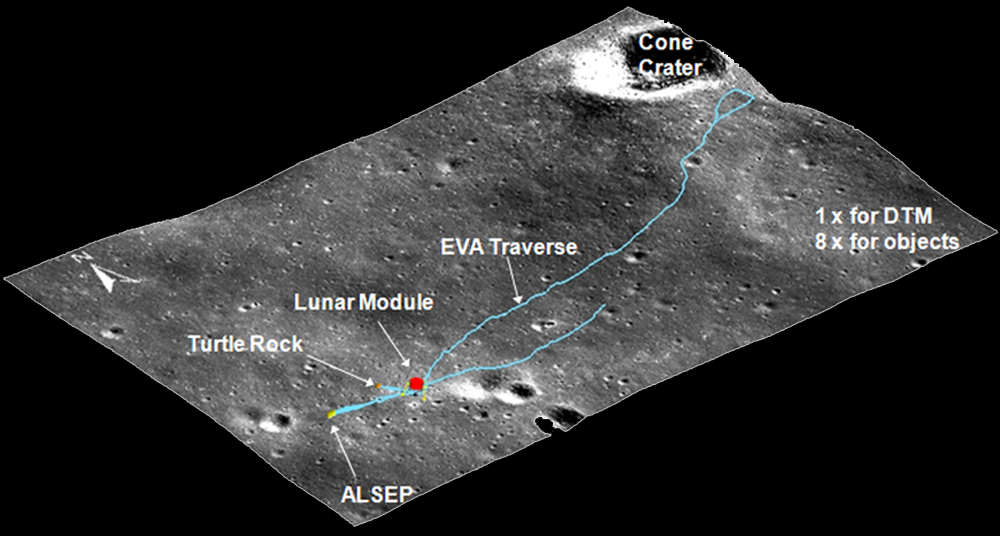

Precise 3-D Measurements of Objects at Apollo 14 Landing Site

Can we measure the size and shape of equipment and other objects on the Moon using today’s orbital images from LROC cameras? As an example, to demonstrate the precise 3D measurement capability of LROC NAC stereo imagery, three objects (including the Lunar Module, ALSEP equipment, and Turtle Rock) and the astronauts’ traverse at the Apollo 14 landing site are measured and their 3D models are reconstructed. Such 3-D measurements and models are used for planning and designing future human landed missions to the Moon.

NASA’s Goddard Space Flight Center built and manages the mission for the Exploration Systems Mission Directorate at NASA Headquarters in Washington. The Lunar Reconnaissance Orbiter Camera was designed to acquire data for landing site certification and to conduct polar illumination studies and global mapping. Operated by Arizona State University, the LROC facility is part of the School of Earth and Space Exploration (SESE). LROC consists of a pair of narrow-angle cameras (NAC) and a single wide-angle camera (WAC). The mission is expected to return over 70 terabytes of image data.

Credit: NASA/GSFC/Arizona State University